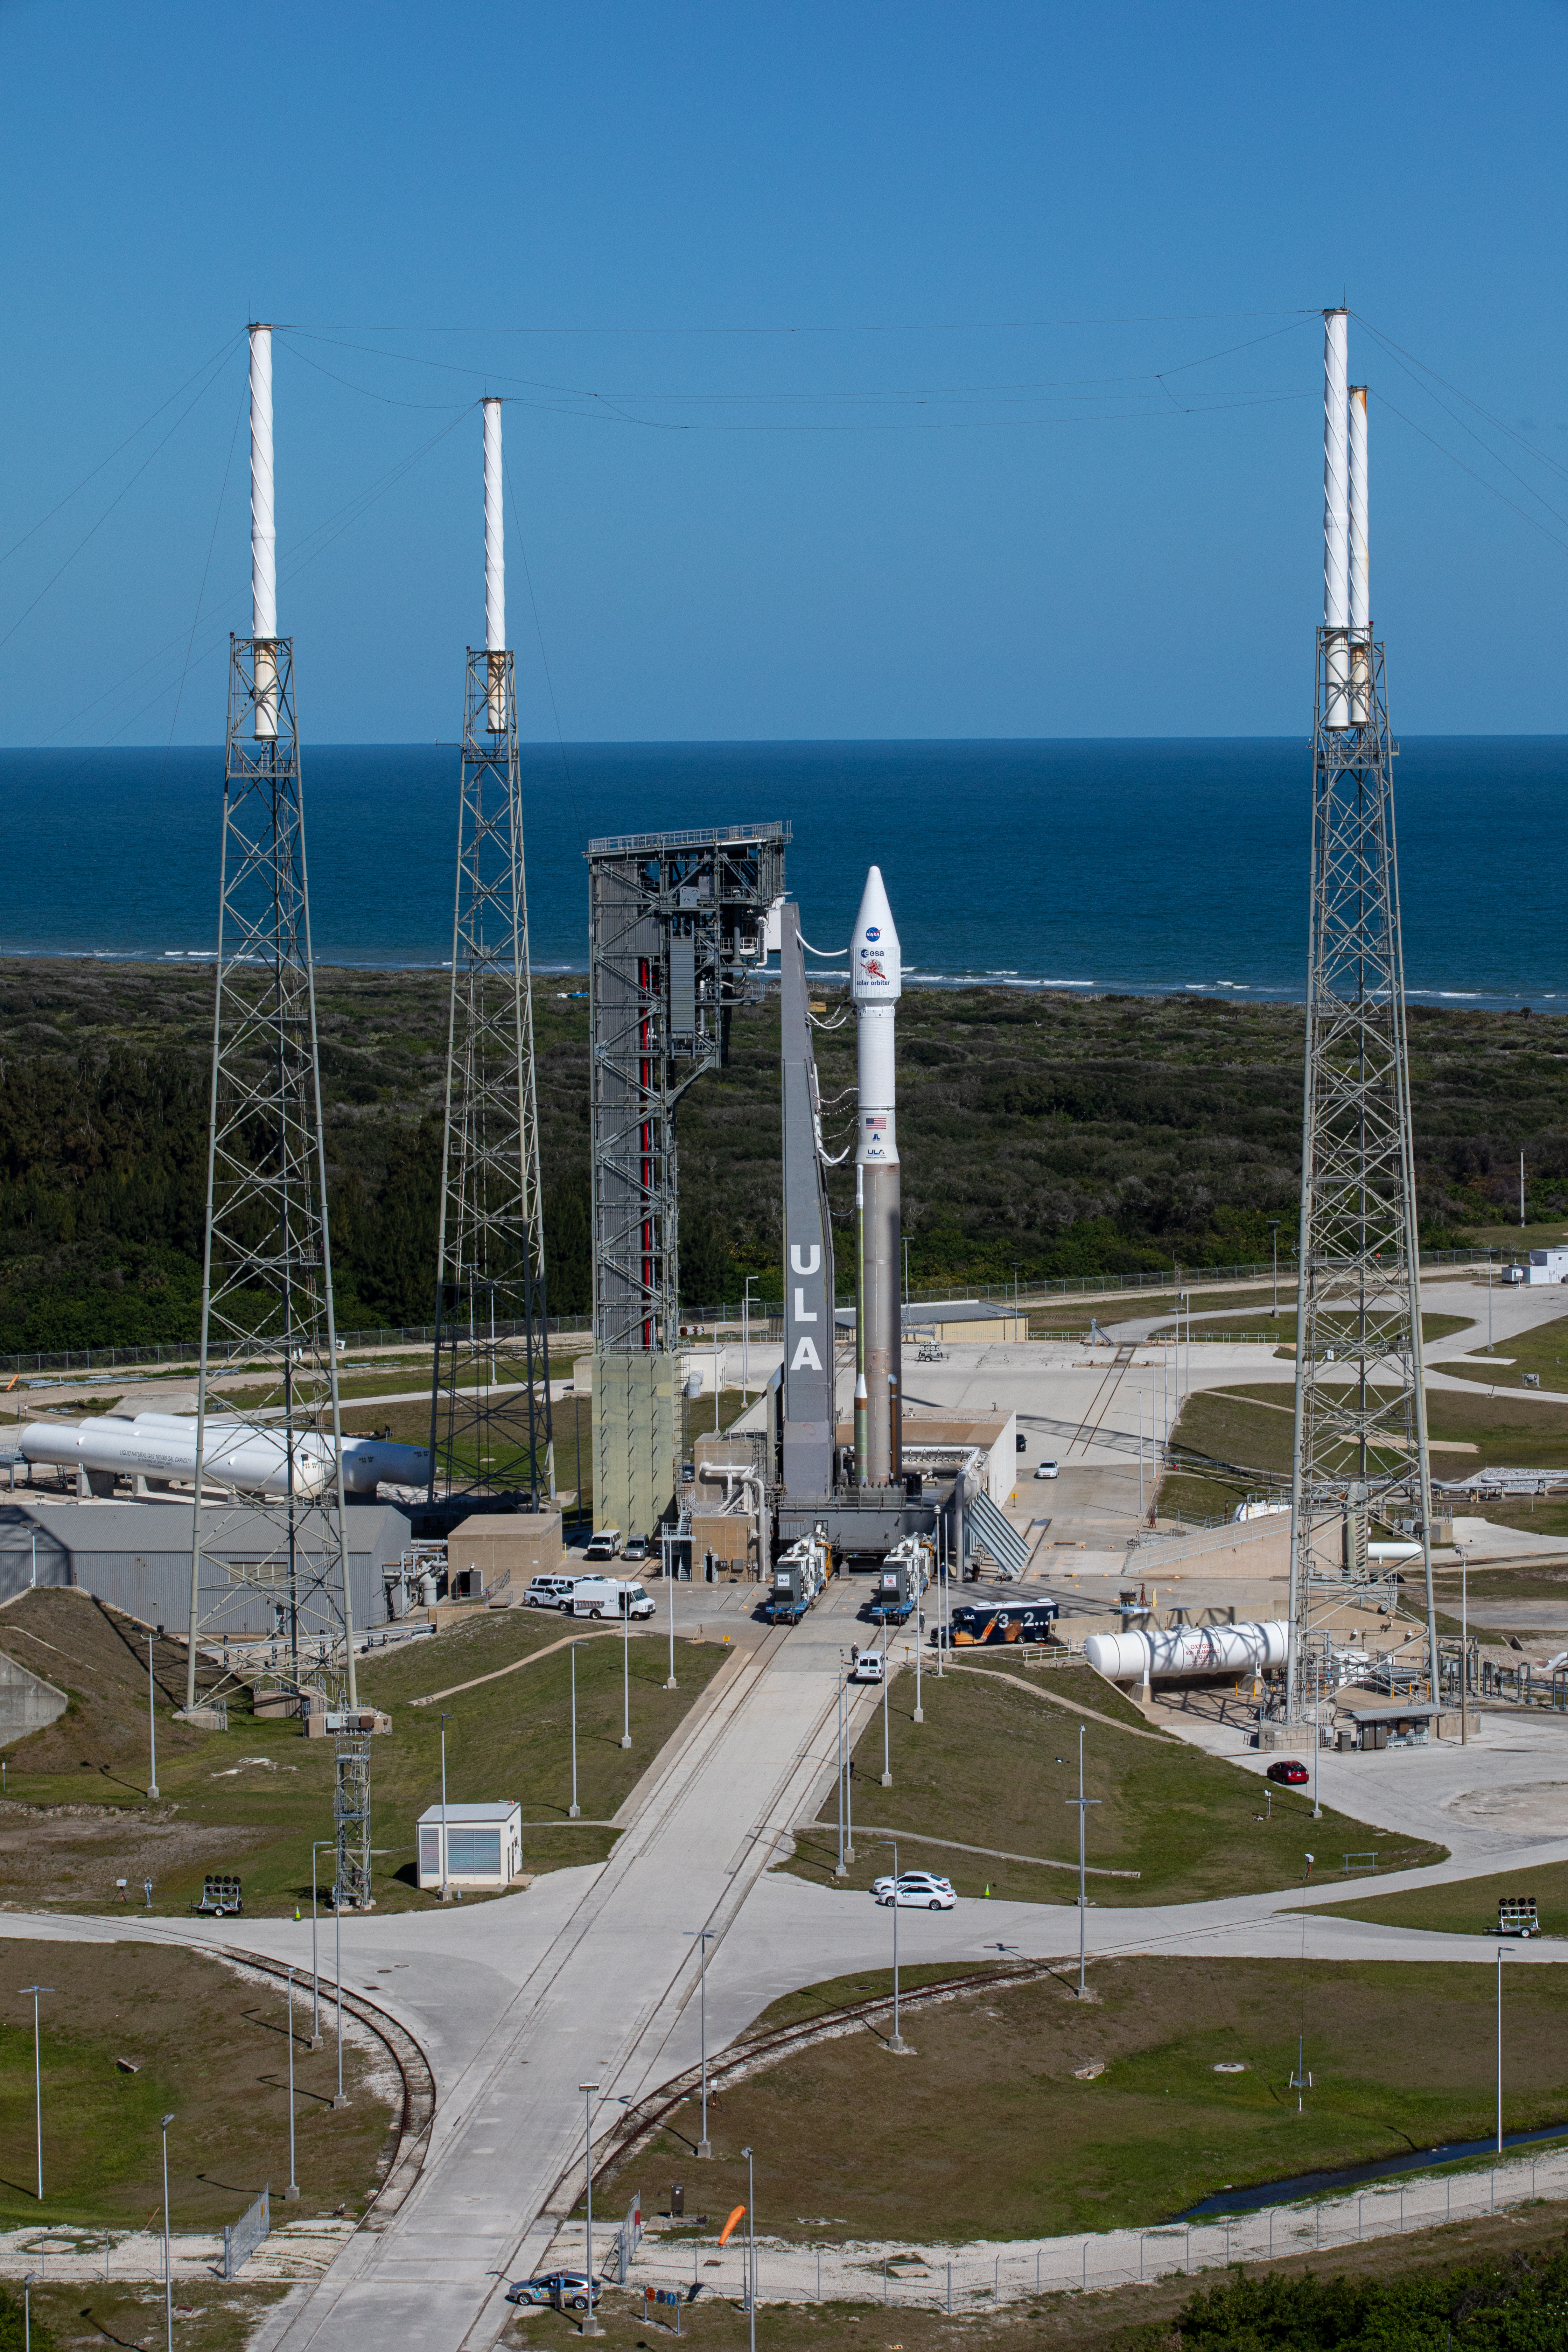

Solar Orbiter Rollout to Pad

The United Launch Alliance Atlas V rocket with the Solar Orbiter spacecraft arrives at the launch pad at Space Launch Complex 41 on Cape Canaveral Air Force Station in Florida on Feb. 8, 2020. Solar Orbiter is an international cooperative mission between ESA (European Space Agency) and NASA. The mission aims to study the Sun, its outer atmosphere and solar wind. The spacecraft will provide the first images of the Sun’s poles. NASA’s Launch Services Program based at Kennedy is managing the launch. The spacecraft has been developed by Airbus Defence and Space. Solar Orbiter will launch Feb. 9, 2020 aboard the Atlas V rocket.

Credit: NASA/Kim Shiflett